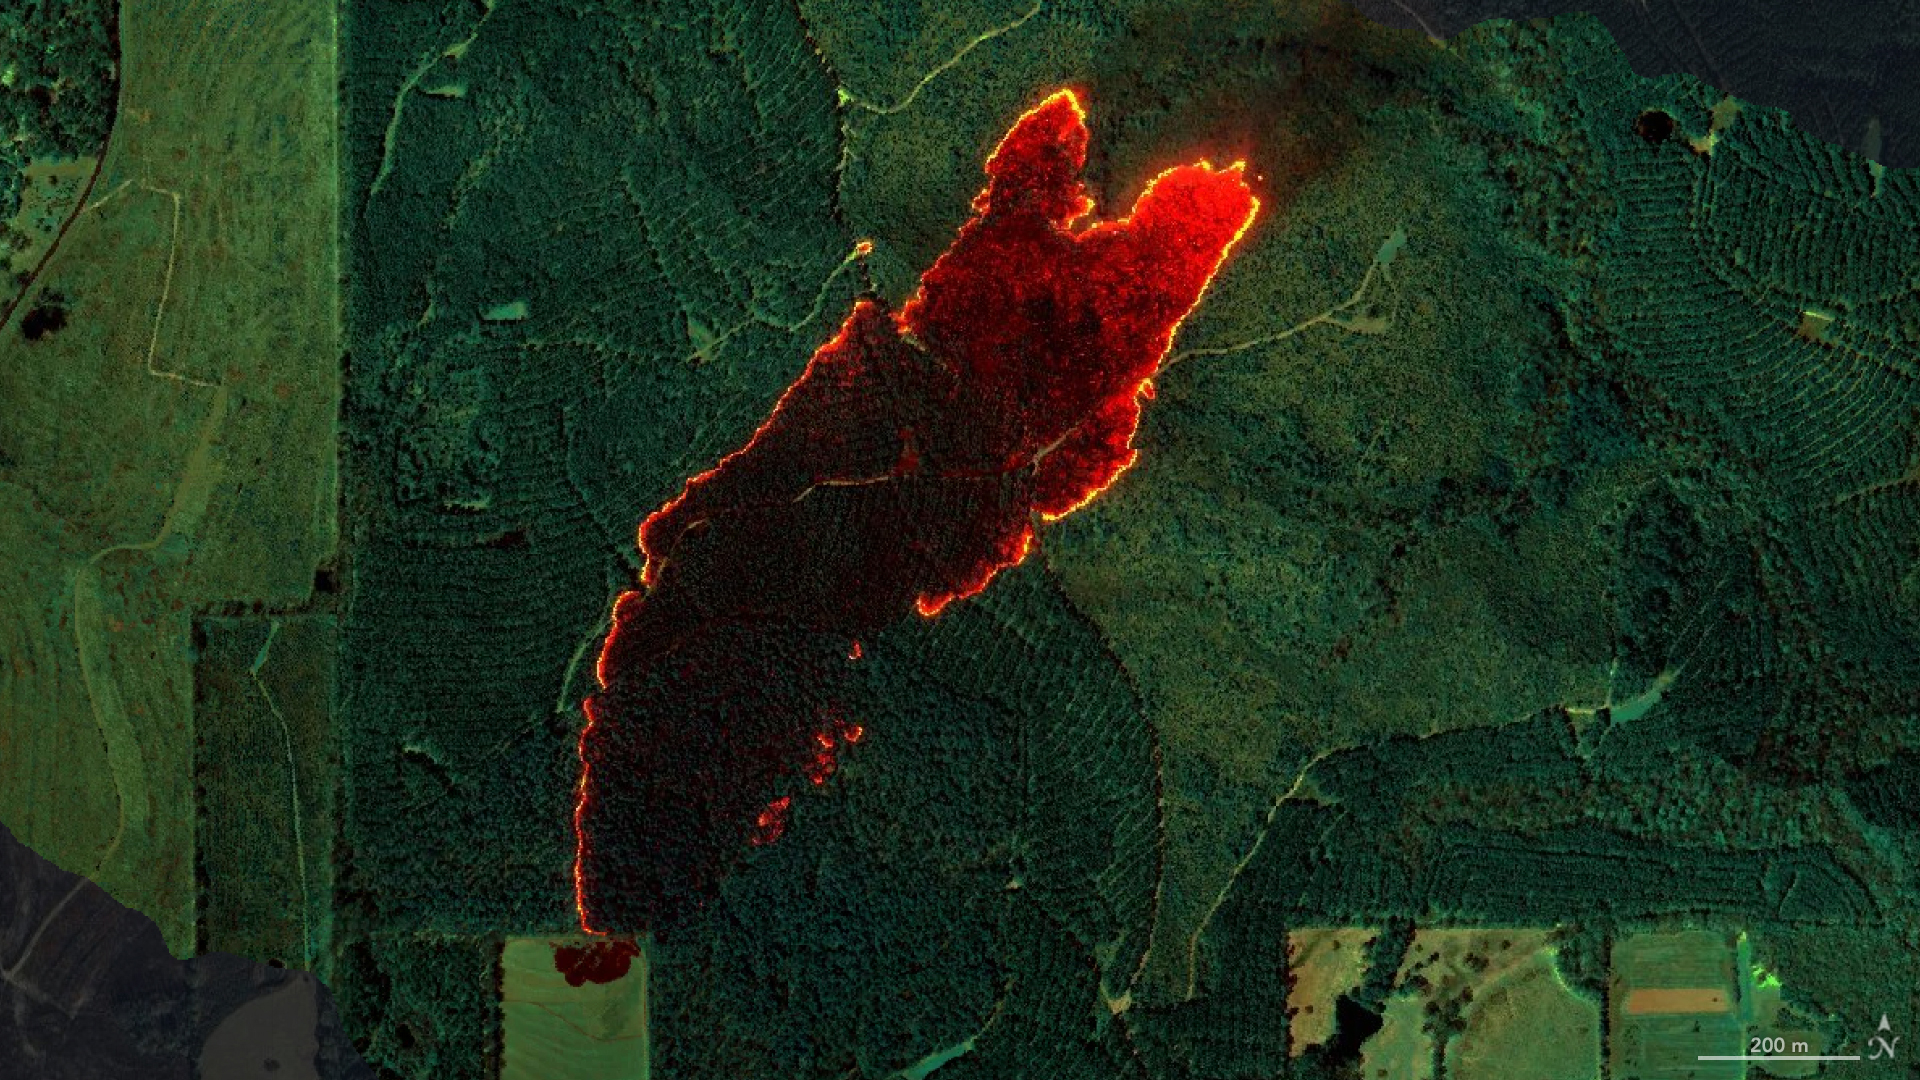

AVIRIS-3 Sensor Captures Data on Wildfire Near Castleberry, Alabama

Figure A

NASA’s AVIRIS-3 sensor, an airborne imaging spectrometer built and operated by the agency’s Jet Propulsion Laboratory in Southern California, captured infrared data of a roughly 120-acre wildfire about 3 miles (5 kilometers) east of the town of Castleberry, Alabama, on March 19, 2025. Within minutes of flying over the Castleberry Fire, which had not previously been reported to authorities, real-time maps of where burning was most intense were sent via satellite internet to firefighters with the Alabama Forestry Commission, who used it to decide how to deploy their personnel and firefighting equipment.

The image combines reflection data from AVIRIS-3 (Airborne Visible Infrared Imaging Spectrometer 3) at three infrared wavelengths that are invisible to the human eye: 2,350 nanometers, 1,200 nanometers, and 1,000 nanometers. In the resulting composite image, the colors indicate where the fire was burning most intensely. Orange and red areas show cooler-burning areas, while yellow indicates the most intense flames. Burned areas show up as dark red or brown.

Figure A is an annotated version of the map.

The AVIRIS-3 sensor belongs to a line of imaging spectrometers built at JPL since 1986. The instruments have been used to study a wide range of phenomena – including fire – by measuring sunlight reflecting from the planet’s surface. Data from imaging spectrometers like AVIRIS-3 typically takes days or weeks to be processed into highly detailed, multilayer image products used for research. By simplifying the calibration algorithms, researchers were able to process data on a computer aboard the plane in a sliver of the time it otherwise would have taken, and airborne satellite internet connectivity enabled the images to be distributed almost immediately, while the plane was still in flight, rather than after it landed.

Flying about 9,000 feet (3,000 meters) in altitude aboard a NASA King Air B200 research plane, AVIRIS-3 collected data on the Castleberry Fire while preparing for prescribed burn experiments that took place in the Geneva State Forest in Alabama on March 28 and at Fort Stewart-Hunter Army Airfield in Georgia from April 14 to 20. The burns were part of a NASA 2025 FireSense Airborne Campaign.

Credit: NASA/JPL-Caltech, NASA Earth Observatory